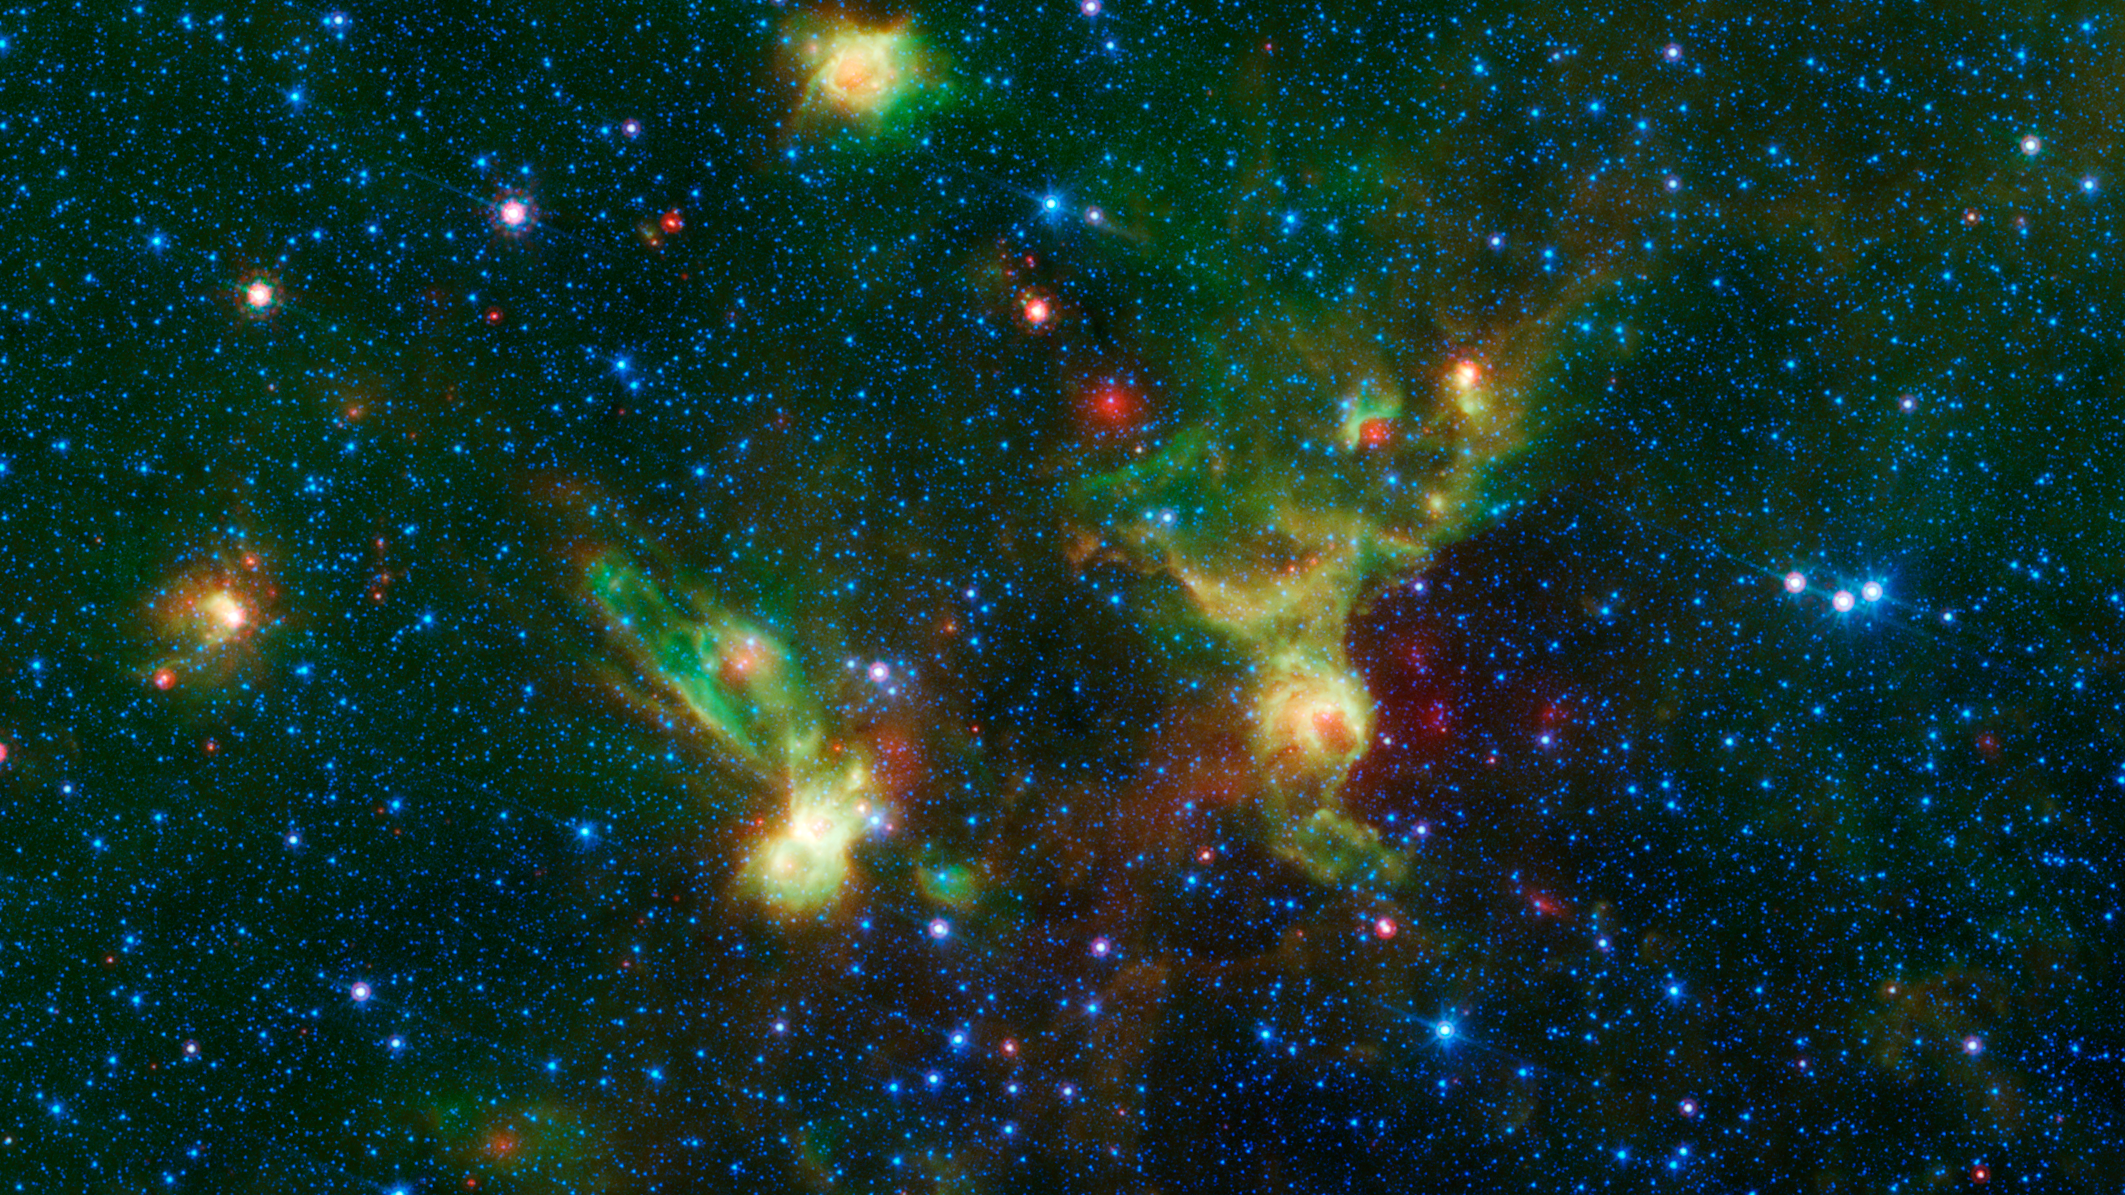

Enterprising Nebulae

Figure 1

Just in time for the 50th anniversary of the TV series “Star Trek,” which first aired September 8th,1966, this infrared image from NASA’s Spitzer Space Telescope may remind fans of the historic show. Just as one might see the shapes of animals or other objects in clouds — a phenomenon called pareidolia — iconic starships from the series may seem to emerge in these nebulae./

With a little scrutiny (see Figure 1), you may see hints of the saucer and hull of the original USS Enterprise, captained by James T. Kirk, as if it were emerging from a dark nebula. To the left, its “Next Generation” successor, Jean-Luc Picard’s Enterprise-D, flies off in the opposite direction.

Astronomically speaking, the region pictured here falls within the disk of our Milky Way galaxy, and displays two regions of star formation that are hidden behind a haze of dust when viewed in visible light. Spitzer’s ability to peer deeper into dust clouds has revealed a myriad of stellar birthplaces like these, which are officially known only by their catalog numbers, IRAS 19340+2016 and IRAS19343+2026.

Trekkies, however, may prefer using the more familiar designations NCC-1701 and NCC-1701-D.

This image was assembled using data from Spitzer’s biggest surveys of the Milky Way, called GLIMPSE and MIPSGAL. Light with a wavelength of 3.5 microns is shown in blue, 8.0 microns is green, and 24 microns in red. The green colors highlight organic molecules in the dust clouds, illuminated by starlight. Red colors are related to thermal radiation emitted from the very hottest areas of dust.

Movies
Enterprising Nebula Video (QT)
Enterprising Nebula Video (M4V)

JPL manages the Spitzer Space Telescope mission for NASA’s Science Mission Directorate, Washington. Science operations are conducted at the Spitzer Science Center at Caltech in Pasadena, California. Spacecraft operations are based at Lockheed Martin Space Systems Company, Littleton, Colorado. Data are archived at the Infrared Science Archive housed at the Infrared Processing and Analysis Center at Caltech. Caltech manages JPL for NASA.

Credit: NASA/JPL-Caltech